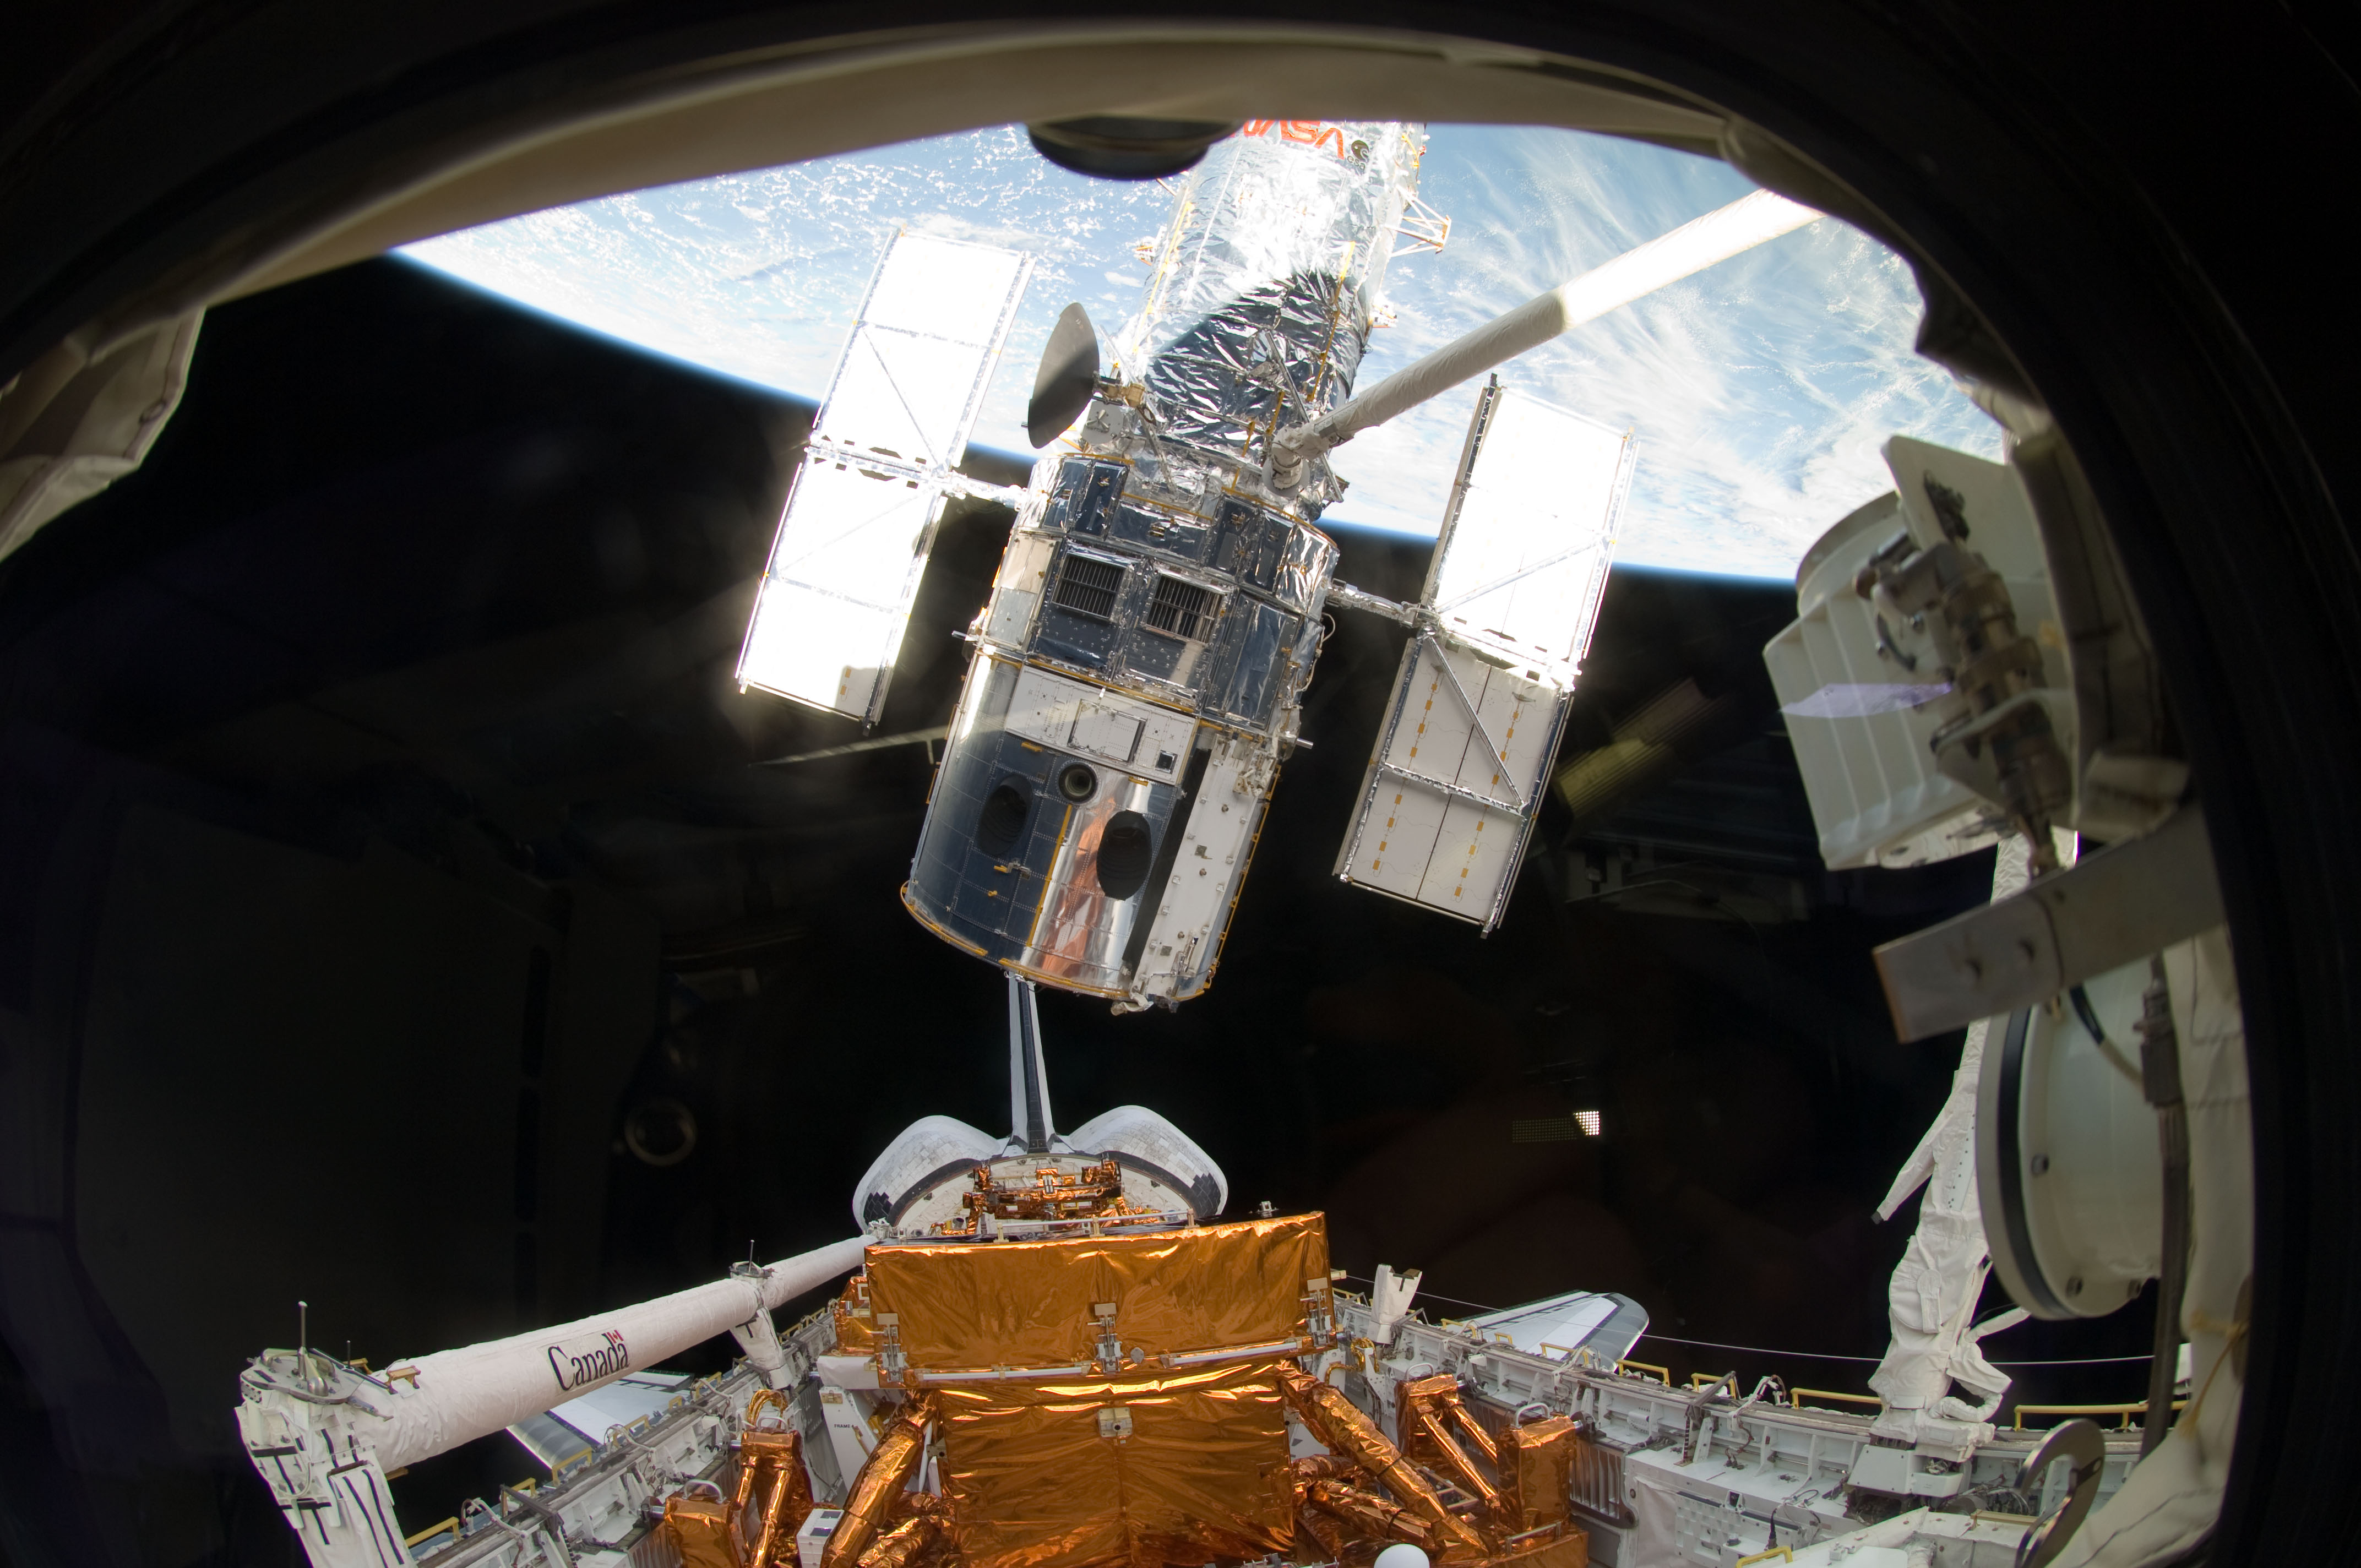

Lifting Hubble from Atlantis’ Cargo Bay (2009)

The Space Shuttle Atlantis' robotic arm lifts the Hubble Space Telescope from the cargo bay on May 19, 2009, moments away from releasing the observatory to resume its travels around Earth. The release concluded Servicing Mission 4, the fifth astronaut visit to the telescope. Astronauts installed two new instruments, fixed two others, and performed numerous other repairs and upgrades.

Credit: NASA